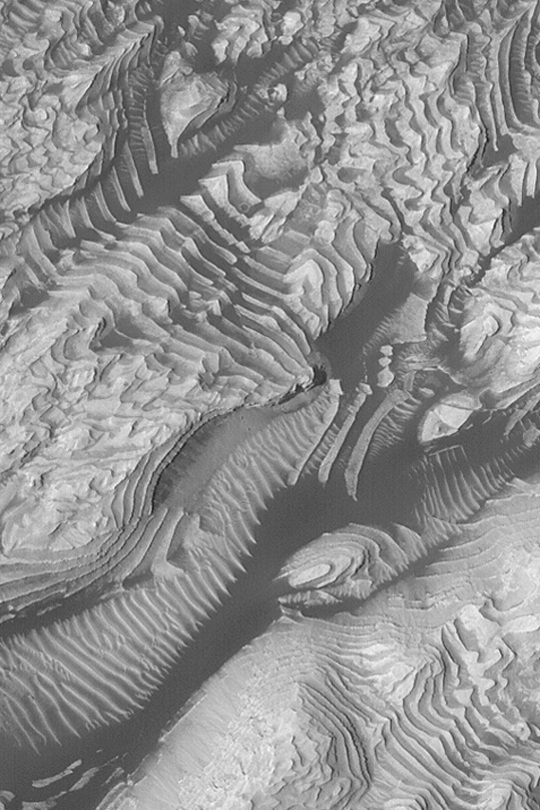

Layers in 8°N, 7°W Crater

MGS MOC Release No. MOC2-342, 26 April 2003

This Mars Global Surveyor (MGS) Mars Orbiter Camera (MOC) image shows dozens of layers of sedimentary rock in an unnamed western Arabia crater at 8°N, 7°W. Dark, wind-blown sand and lighter-toned dunes or ripples enhance the apparent contrast in this area. Several faults, indicated by off-set layers, are present. The picture covers an area about 1.5 km (just under 1mi) wide. Sunlight illuminates the scene from the left.

Credit: NASA/JPL/Malin Space Science Systems